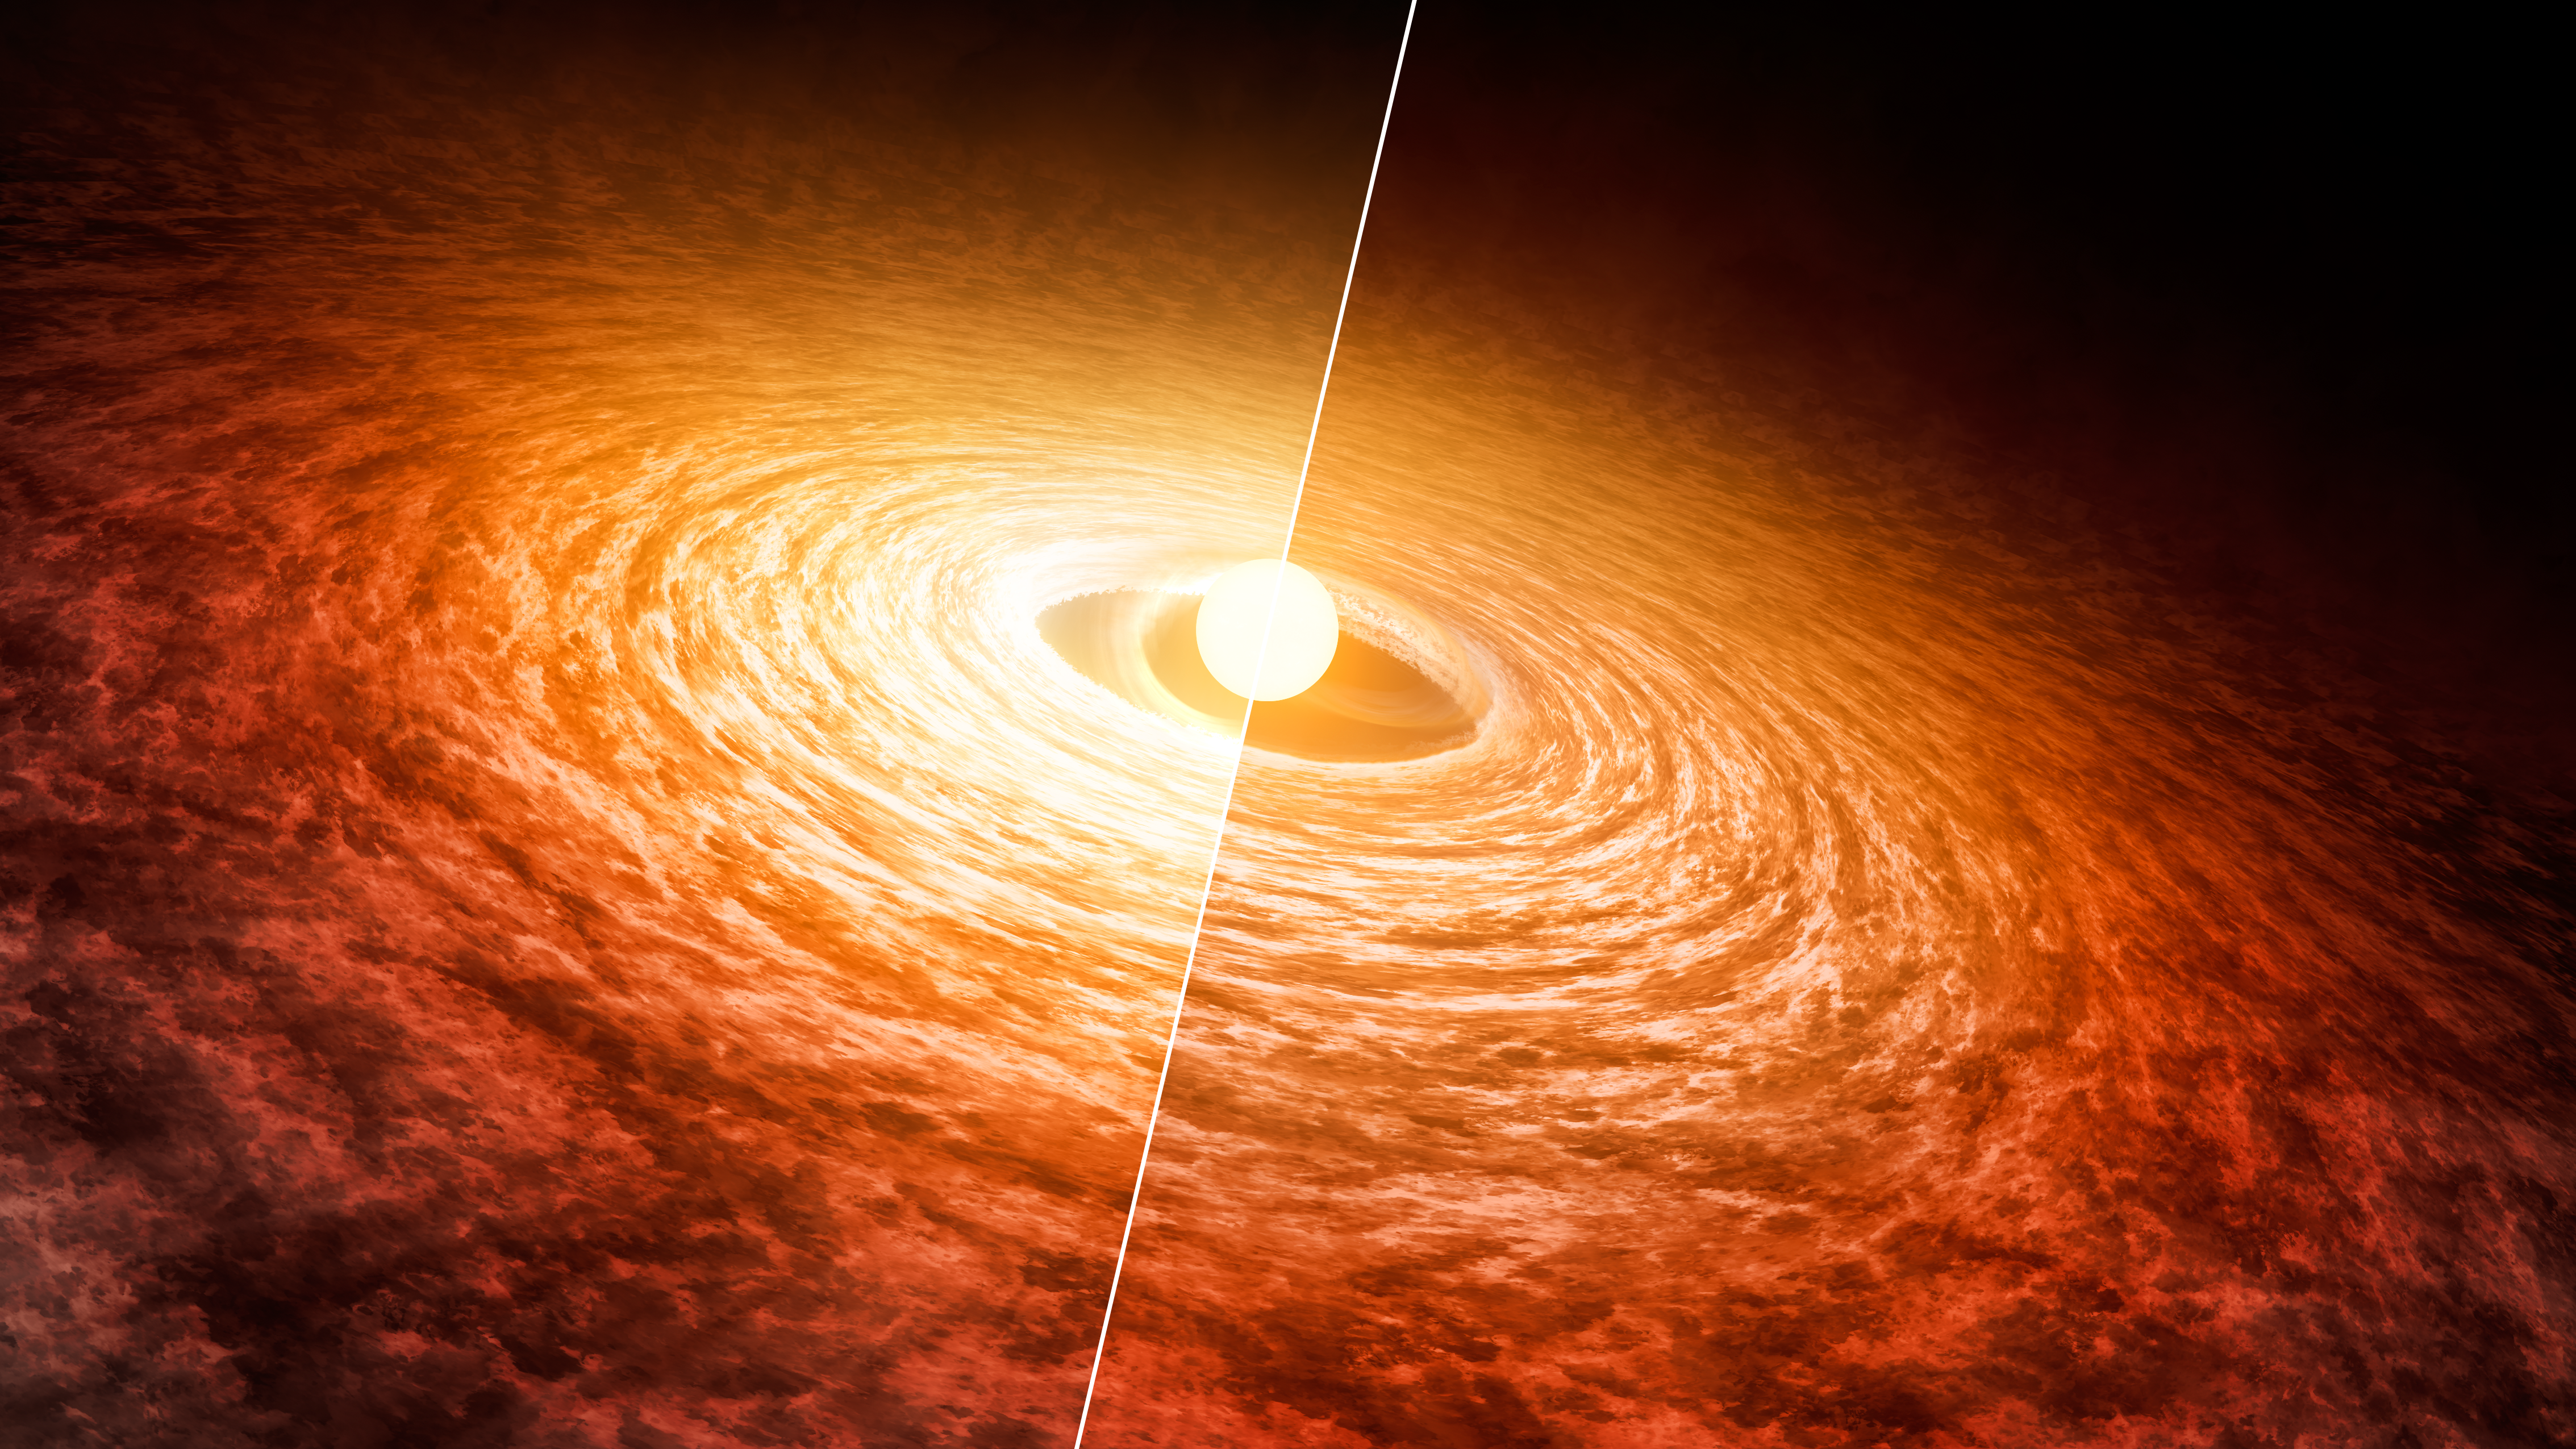

Dimming of FU Orionis (Artist's Concept)

This artist's concept illustrates how the brightness of outbursting star FU Orionis has been slowly fading since its initial flare-up in 1936. The star is pictured with the disk of material that surrounds it. Researchers found that it has dimmed by about 13 percent at short infrared wavelengths from 2004 (left) to 2016 (right).

The 2004 data were collected with NASA's Spitzer Space Telescope, and the 2016 data were collected with the Stratospheric Observatory for Infrared Astronomy (SOFIA).

FU Orionis is a few hundred thousand years old. It is possible that when our sun was younger, it also went through a period of intense brightening followed by dimming.

These results were presented at the American Astronomical Association meeting in June 2016 in San Diego.

NASA's Jet Propulsion Laboratory, Pasadena, California, manages the Spitzer Space Telescope mission for NASA. Science operations are conducted at the Spitzer Science Center at Caltech. Spacecraft operations are based at Lockheed Martin Space Systems Company, Littleton, Colorado. Data are archived at the Infrared Science Archive housed at IPAC at Caltech. Caltech manages JPL for NASA.

SOFIA is a joint project of NASA and the German Aerospace Center (DLR). The aircraft is based at NASA Armstrong Flight Research Center's facility in Palmdale, California. NASA's Ames Research Center in Moffett Field, California, manages the SOFIA science and mission operations in cooperation with the Universities Space Research Association (USRA) headquartered in Columbia, Maryland, and the German SOFIA Institute (DSI) at the University of Stuttgart.

Credit: NASA/JPL-Caltech/T. Pyle (IPAC)